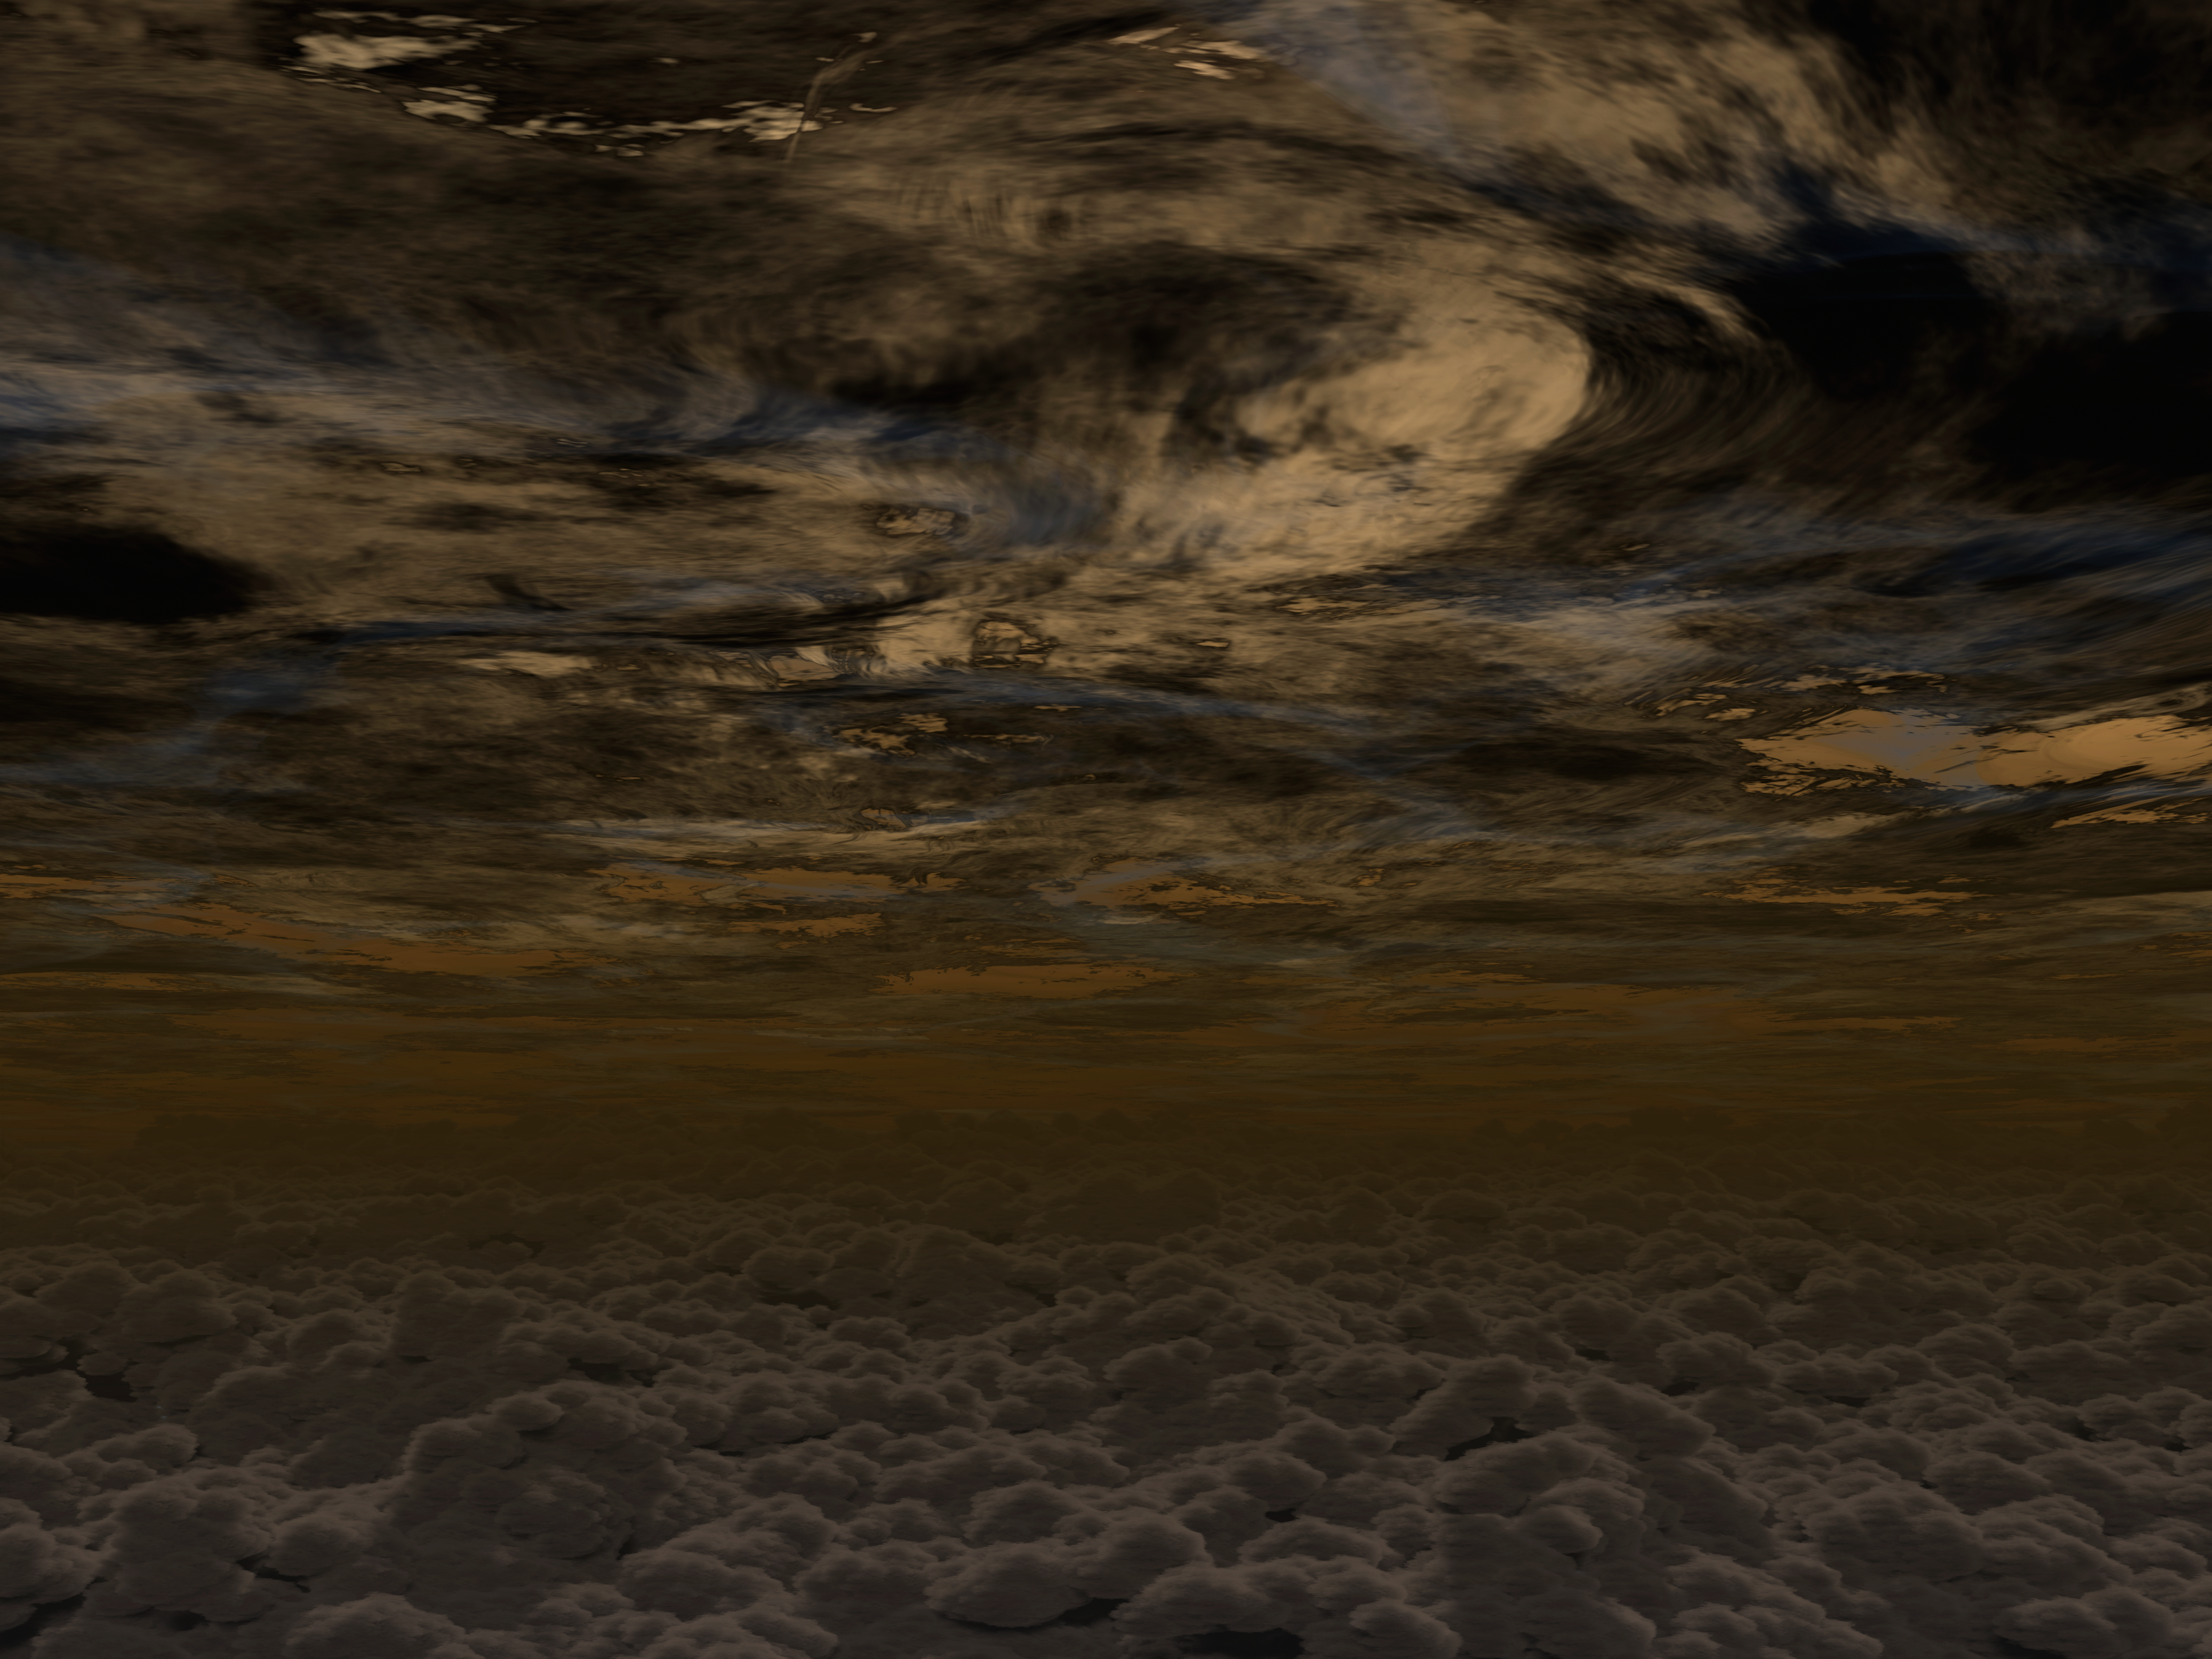

A Sunny Outlook for 'Weather' on Exoplanets

Scientists were excited to discover clear skies on a relatively small planet, about the size of Neptune, using the combined power of NASA's Hubble, Spitzer and Kepler space telescopes. Before now, all of the planets observed in this size range had been found to have high cloud layers that blocked the ability to detect molecules in the planet's atmosphere.

The clear planet, called HAT-P-11b, is gaseous with a rocky core, much like our own Neptune. Its atmosphere may have clouds deeper down, but the new observations show that the upper region is cloud-free. This good visibility enabled scientists to detect water vapor molecules in the planet's atmosphere.

Credit: NASA/JPL-Caltech/R. Hurt (IPAC)